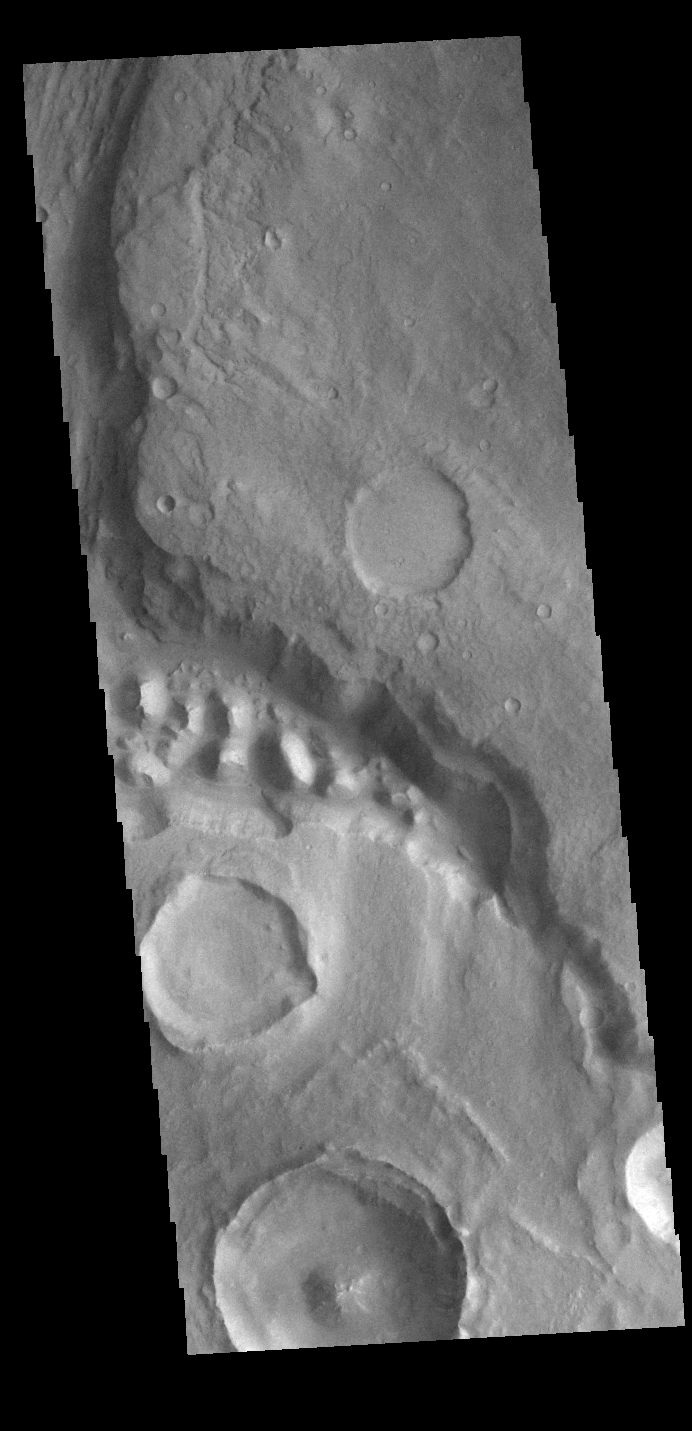

Stege Crater – Maja Valles

Today’s VIS image shows part of Maja Valles, a large channel system in Lunae Planum. The main part of the channel is visible at the upper left in this image. The lower part of the image is located within an old crater called Stege Crater. The channel in the central part of the image is flowing along the inner rim of the crater and into the main Maja Valles channel just off the image to the left. Maja Valles in 1600 km (1000 miles) long. Like most outflow channels in the region, Maja Valles arises from Valles Marineris and drains into Chryse Planitia. Maja Valles starts in Juventae Chasma.

Credit: NASA/JPL-Caltech/ASU